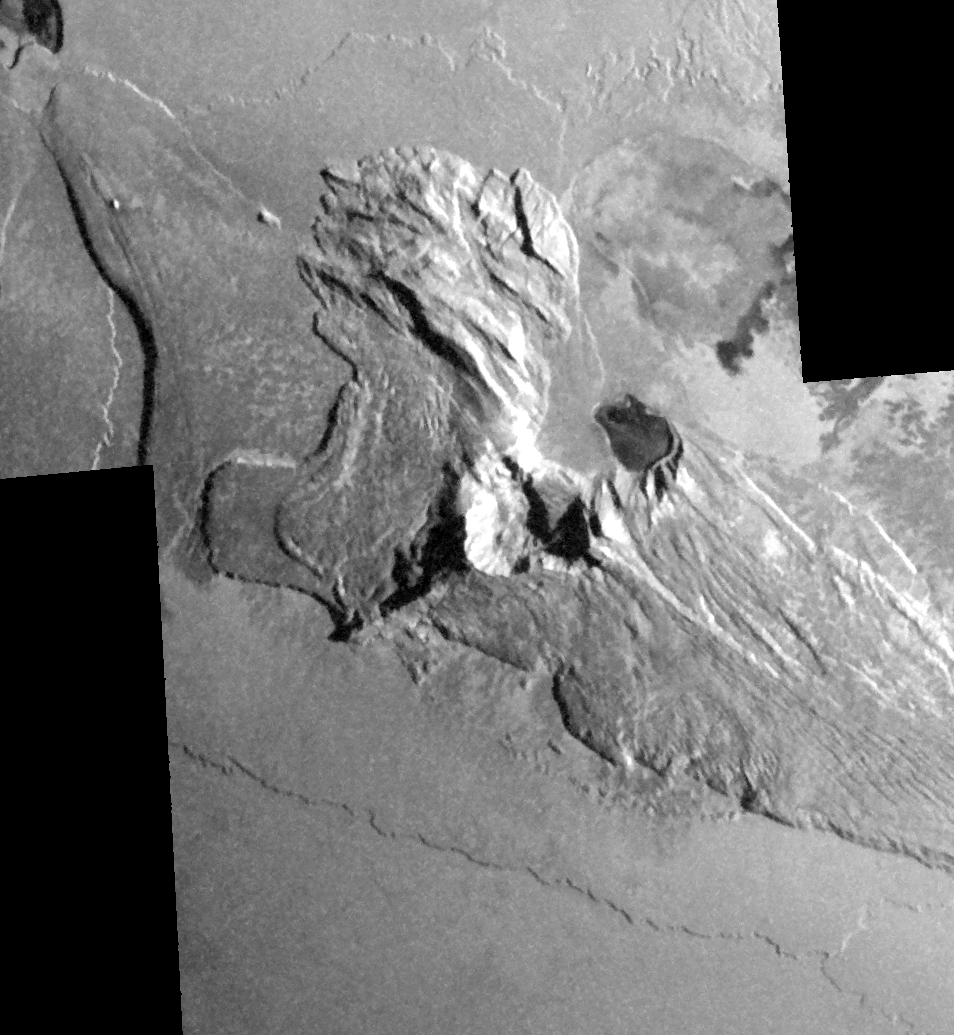

Tall Mountain, Tohil Mons, on Io

Dramatic shadows across a mountainous landscape on Jupiter’s moon Io reveal details of the topography around a peak named Tohil Mons in this mosaic created from images taken by NASA’s Galileo spacecraft in October 2001.

Tohil Mons rises 5.4 kilometers (18,000 feet) above Io’s surface, according to analysis of stereo imaging from earlier Galileo flybys of Io. The new images, with a resolution of 327 meters (1,070 feet) per picture element, were taken when the Sun was low in the sky, producing informative shadows. North is to the top and the Sun illuminates the surface from the upper right. The topographic features revealed include a very straight ridge extending southwest from the peak, 500- to 850-meter-high (1,640- to 2,790-foot-high) cliffs to the northwest and a curious pit immediately east of the peak.

Major questions remain about how Io’s mountains form and how they are related to Io’s ubiquitous volcanoes. Although Io is extremely active volcanically, few of its mountains appear to be volcanoes. However, two volcanic craters do lie directly to the northeast of Tohil’s peak, a smaller dark-floored one and a larger one at the very edge of the mosaic. Furthermore, the shape of the pit directly east of the peak suggests a volcanic origin. Galileo scientists will use these images to investigate the geologic history of Tohil Mons and its relationship to the neighboring volcanic features.

The image is centered at 28 degrees south latitude and 161 degrees west longitude.

The Jet Propulsion Laboratory, a division of the California Institute of Technology in Pasadena, manages the Galileo mission for NASA’s Office of Space Science, Washington, D.C.

Credit: NASA/JPL/University of Arizona